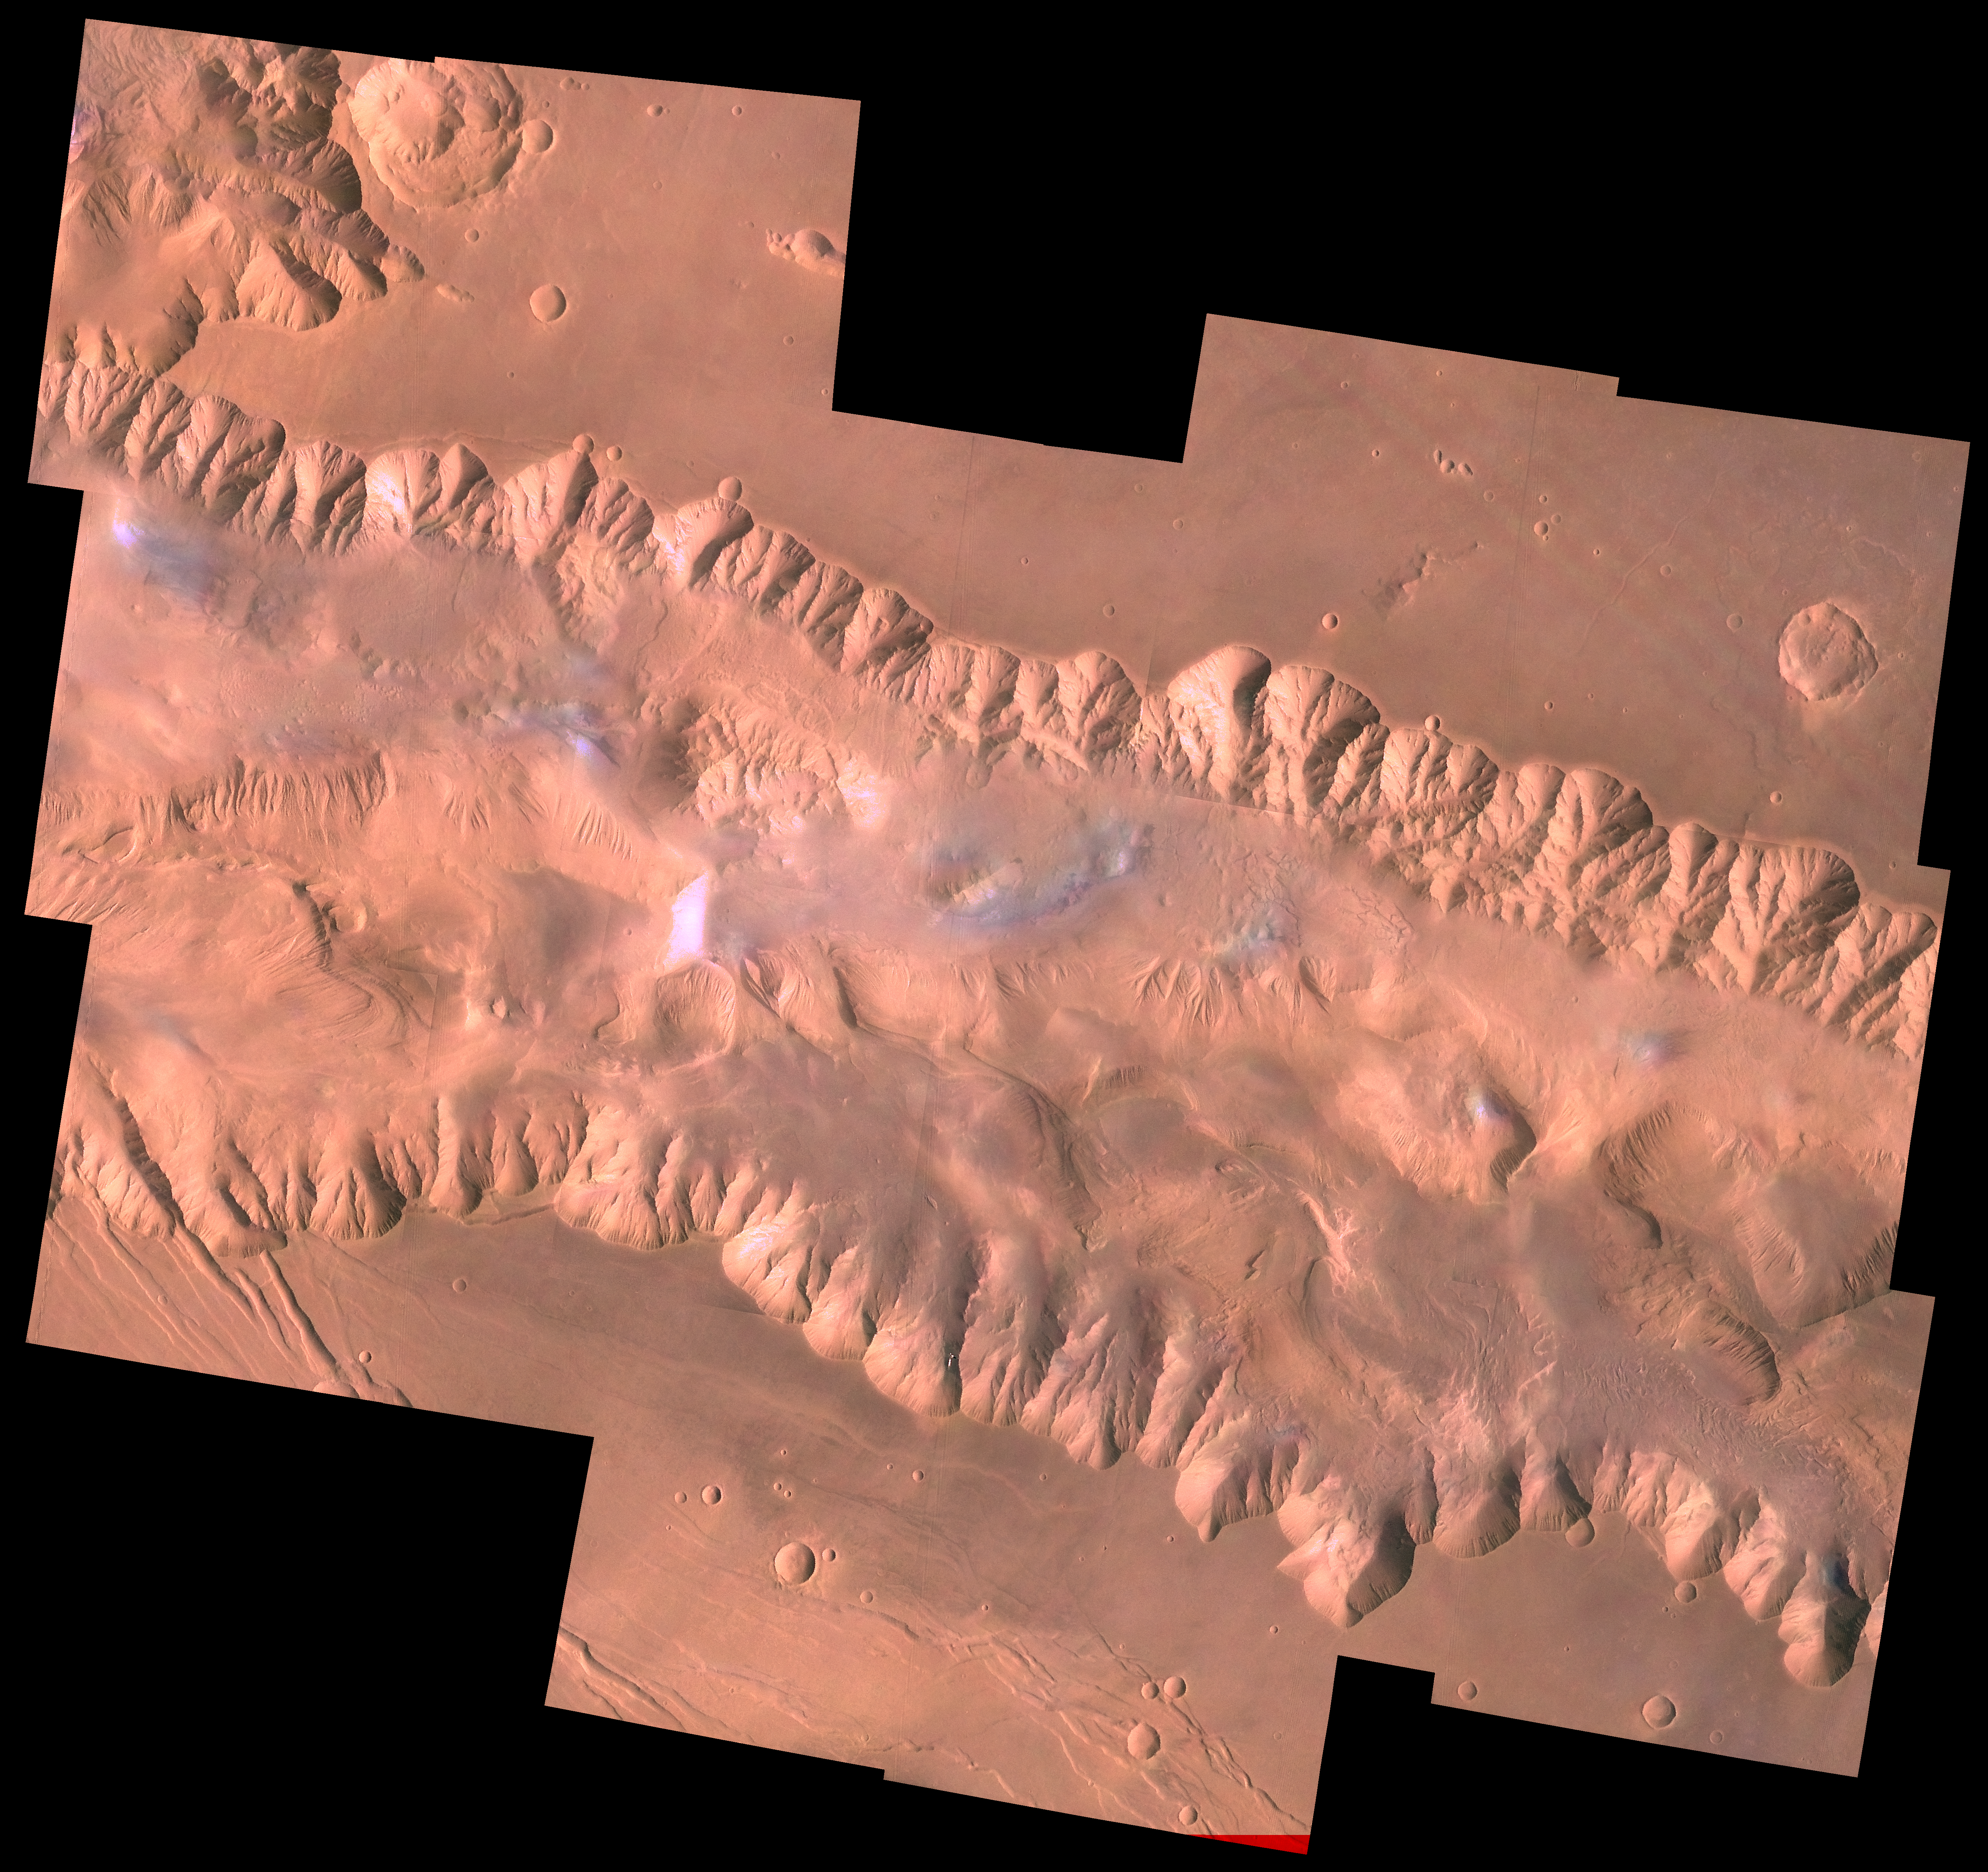

East Candor Chasma

During its examination of Mars, the Viking 1 spacecraft returned images of Valles Marineris, a huge canyon system 5,000 km long, up to 240 km wide, and 6.5 km deep, whose connected chasma or valleys may have formed from a combination of erosional collapse and structural activity. The view shows east Candor Chasma, one of the connected valleys of Valles Marineris; north toward top of frame; for scale, the impact crater in upper right corner is 15 km (9 miles) wide. The image, centered at latitude 7.5 degrees S., longitude 67.5 degrees, is a composite of Viking 1 Orbiter high-resolution (about 80 m/pixel or picture element) images in black and white and low-resolution (about 250 m/pixel) images in color. The Viking 1 craft landed on Mars in July of 1976.

East Candor Chasma occupies the eastern part of the large west-northwest-trending trough of Candor Chasma. This section is about 150 km wide. East Candor Chasma is bordered on the north and south by walled cliffs, most likely faults. The walls may have been dissected by landslides forming reentrants; one area on the north wall shows what appears to be landslide debris. Both walls show spur-and-gully morphology and smooth sections. In the lower part of the image northwest-trending, linear depressions on the plateau are younger graben or fault valleys that cut the south wall.

Material central to the chasma shows layering in places and has been locally eroded by the wind to form flutes and ridges. These interior layered deposits have curvilinear reentrants carved into them, and in one locale a lobe flows away from the top of the interior deposit. The lobe may be mass-wasting deposits due to collapse of older interior deposits (Lucchitta, 1996, LPSC XXVII abs., p. 779- 780); this controversial idea requires that the older layered deposits were saturated with ice, perhaps from former lakes, and that young volcanism and/or tectonism melted the ice and made the material flow.

Credit: NASA/JPL/USGS